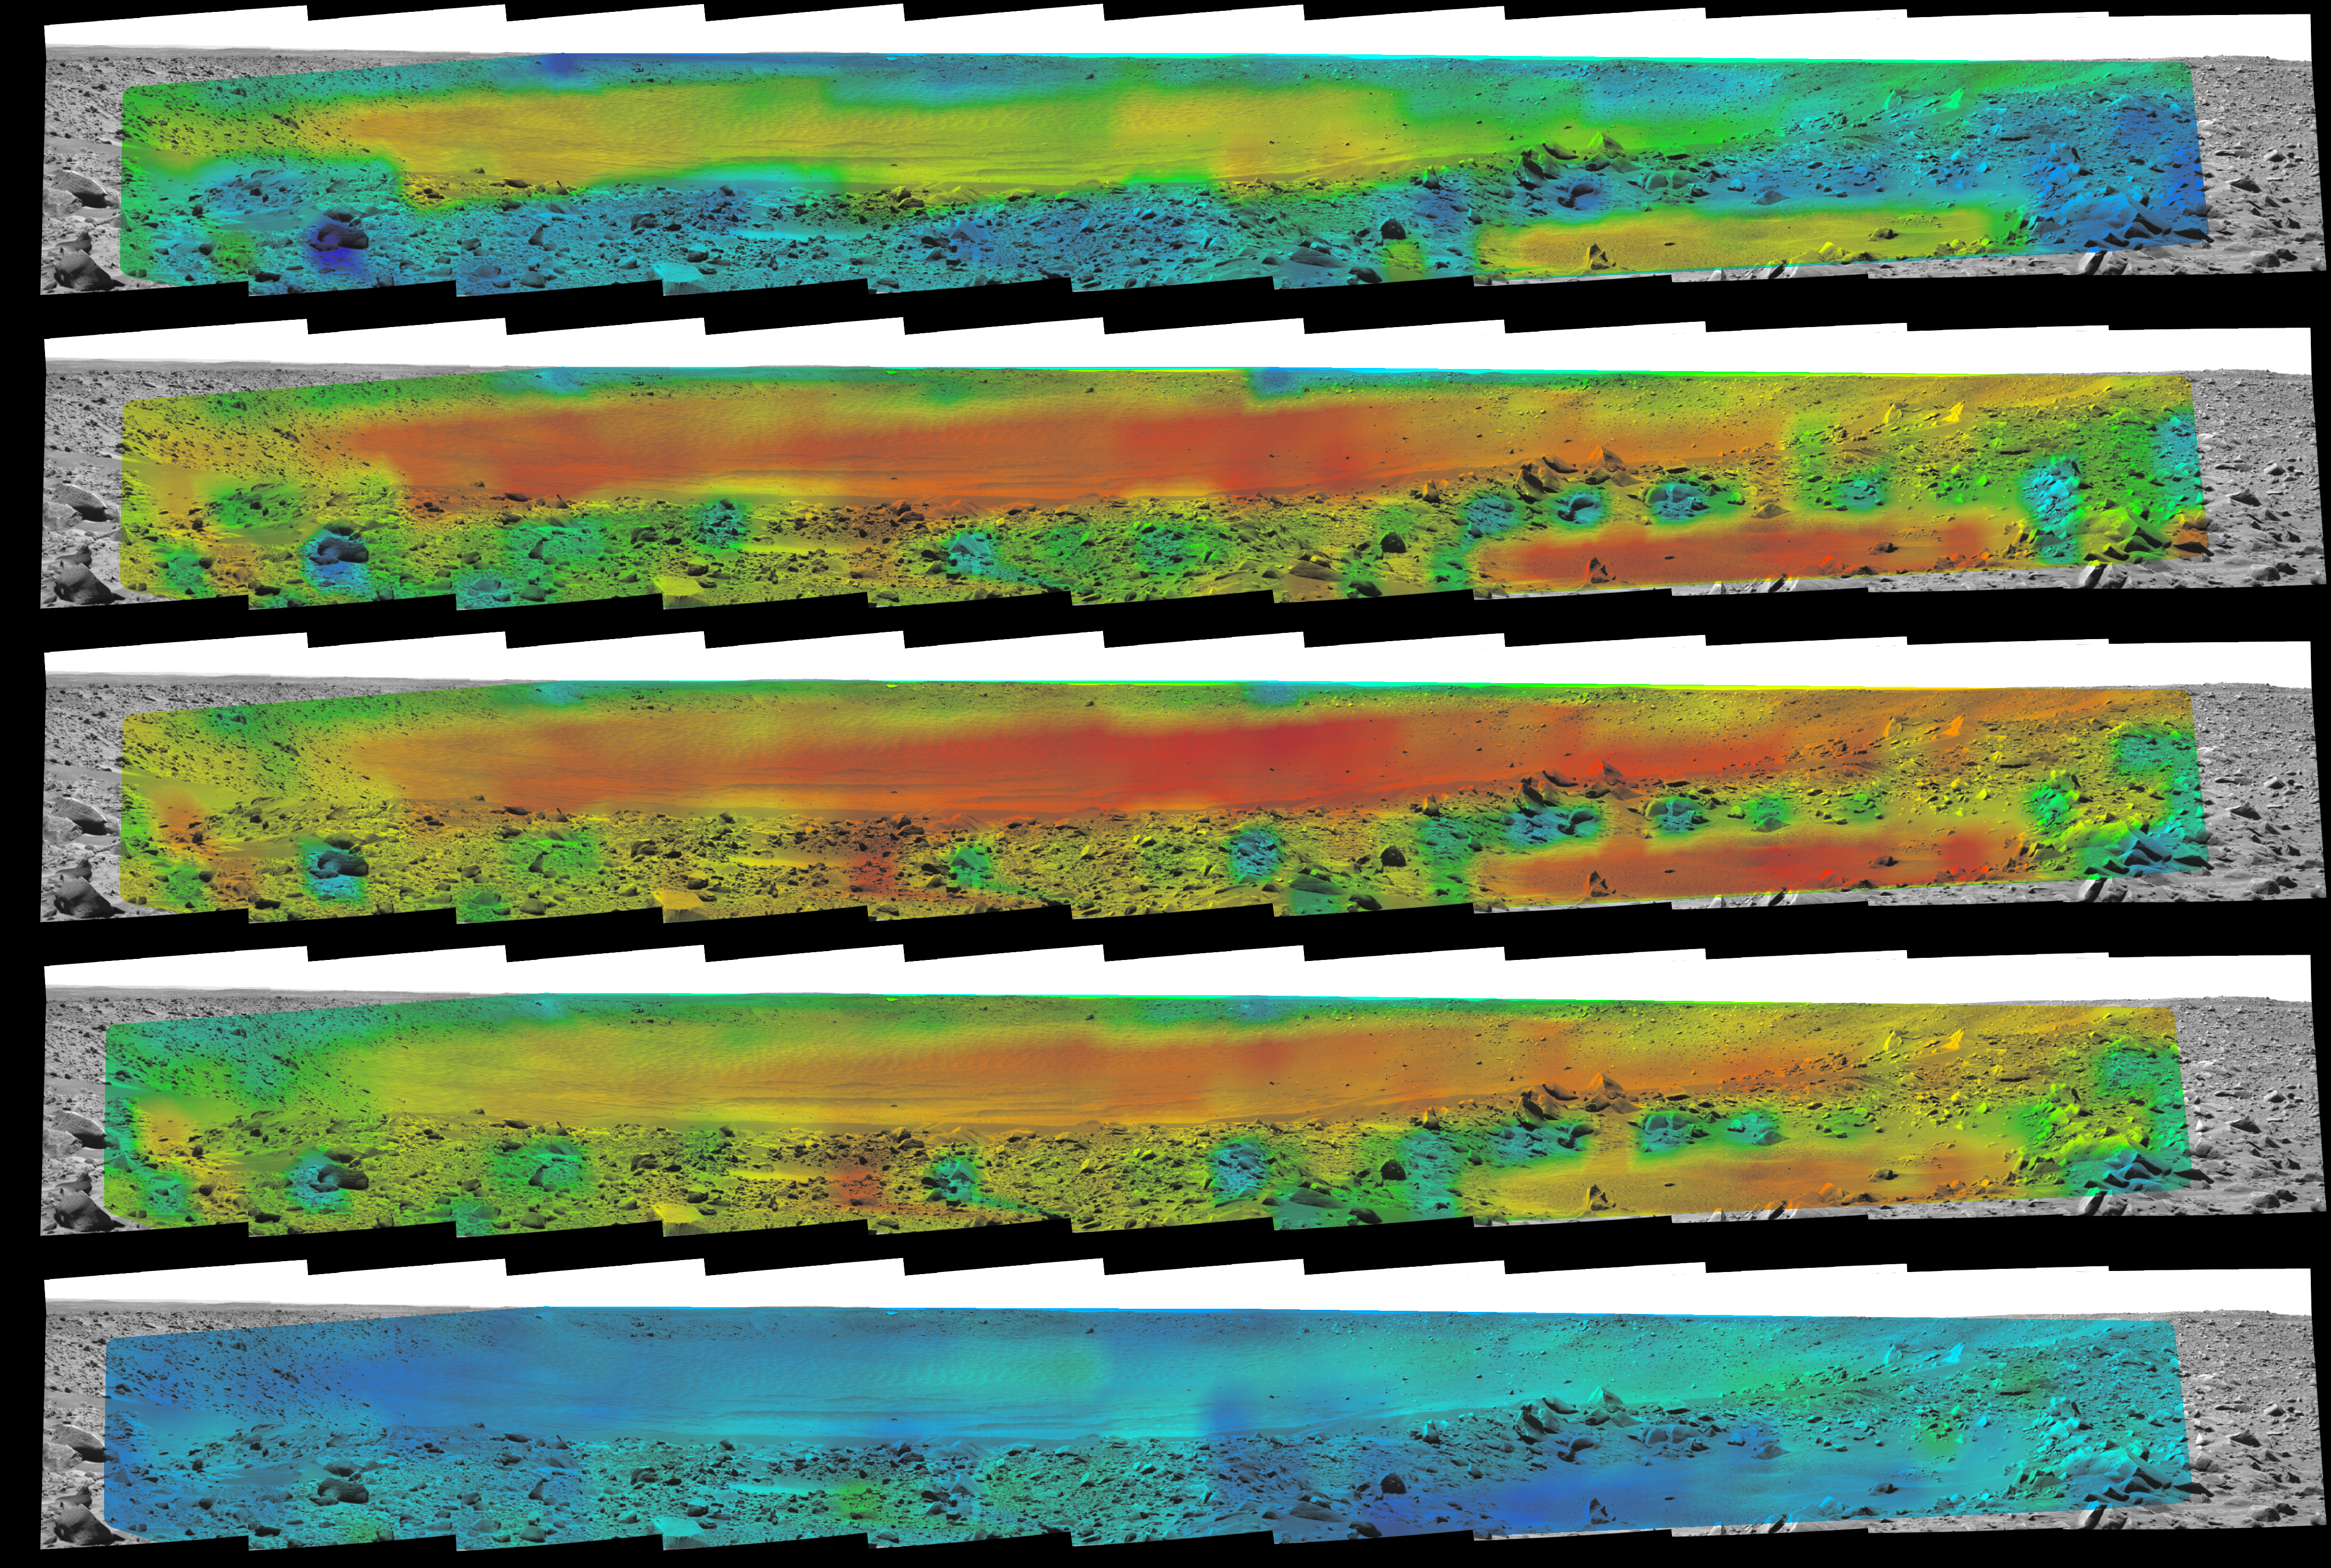

Temperature Map, “Bonneville Crater”

Rates of change in surface temperatures during a martian day indicate differences in particle size in and near “Bonneville Crater.” Temperature information from the miniature thermal emission spectrometer on NASA’s Mars Exploration Rover Spirit is overlaid onto a view of the site from Spirit’s panoramic camera. This sequence of five frames begins at the top with data from 10:15 a.m. (PIA05928) local solar time at Spirit’s location inside Mars’ Gusev Crater. The times of the subsequent frames are 11:49 a.m. (PIA05929), 1:35 p.m. (PIA05930), 2:35 p.m. (PIA05931), and 4:39 p.m.(PIA05932).

In this color-coded map, quicker reddening during the day suggests sand or dust. (Red is about 270 Kelvin or 27 degrees Fahrenheit.) An example of this is in the shallow depression in the right foreground. Areas that stay blue longer into the day have larger rocks. (Blue indicates about 230 Kelvin or minus 45 Degrees F.) An example is the rock in the left foreground.

Credit: NASA/JPL/Cornell/ASU